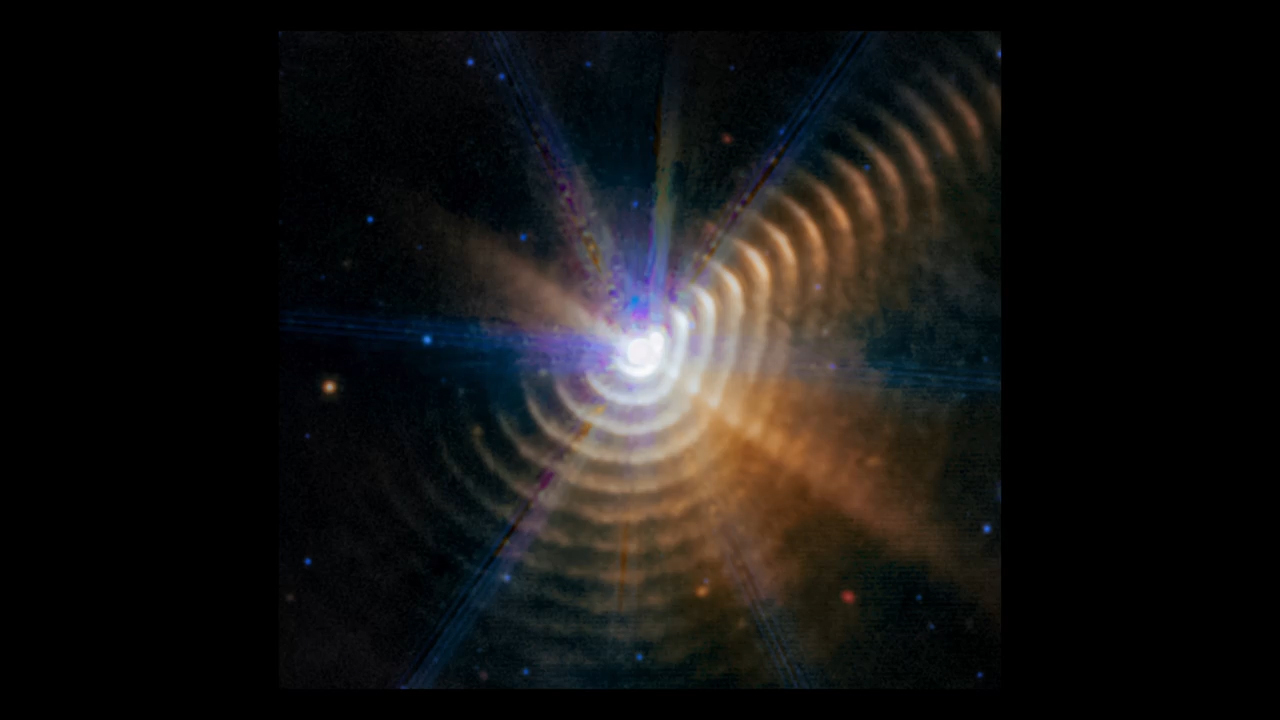

Fade Between 2022 and 2023 Observations of Wolf-Rayet 140

This video alternates between two James Webb Space Telescope observations of Wolf-Rayet 140, a two-star system that has sent out more than 17 shells of dust over 130 years. Mid-infrared light observations highlight them with excellent clarity.

By comparing this pair of observations, taken only 14 months apart, researchers showed the dust in the system has expanded. All the dust in every shell is moving at almost 1% the speed of light.

The stars are very bright, which led to the diffraction spikes in both images. These are artifacts, not meaningful features.

Credit: Video: NASA, ESA, CSA, STScI, Joseph DePasquale (STScI); Science: Emma Lieb (University of Denver), Ryan Lau (NSF's NOIRLab), Jennifer Hoffman (University of Denver)